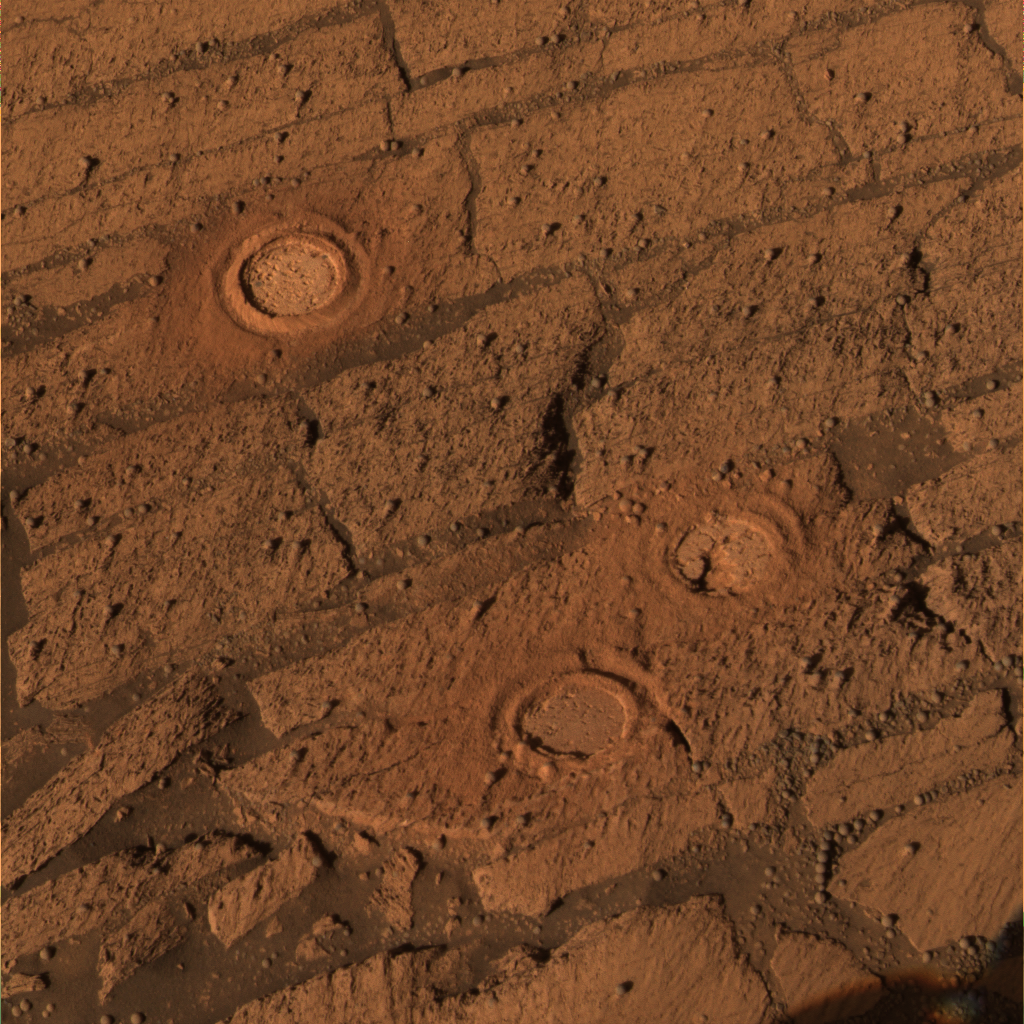

Three Fresh Exposures in ‘Endurance’ Layers

This image, from the panoramic camera, is an approximately true color rendering of the slope of “Endurance Crater,” which NASA’s Mars Exploration Rover Opportunity is currently exploring. Between sols 143 and 148 (June 18 to June 23, 2004), the rover’s rock abrasion tool ground into three targets: “London” in the “D” layer (top) is 4.5 millimeters (0.18 inches) deep; “Virginia” in the “C” layer (middle) is 4.3 millimeters (0.17 inches) deep; and “Cobble Hill” in the “B” layer (bottom) is 3 millimeters (0.12 inches) deep. The shadow from the rover’s camera mast is visible in the lower right corner of the image. This image was captured using the 601-, 535- and 482-nanometer filters.

Credit: NASA/JPL/Cornell